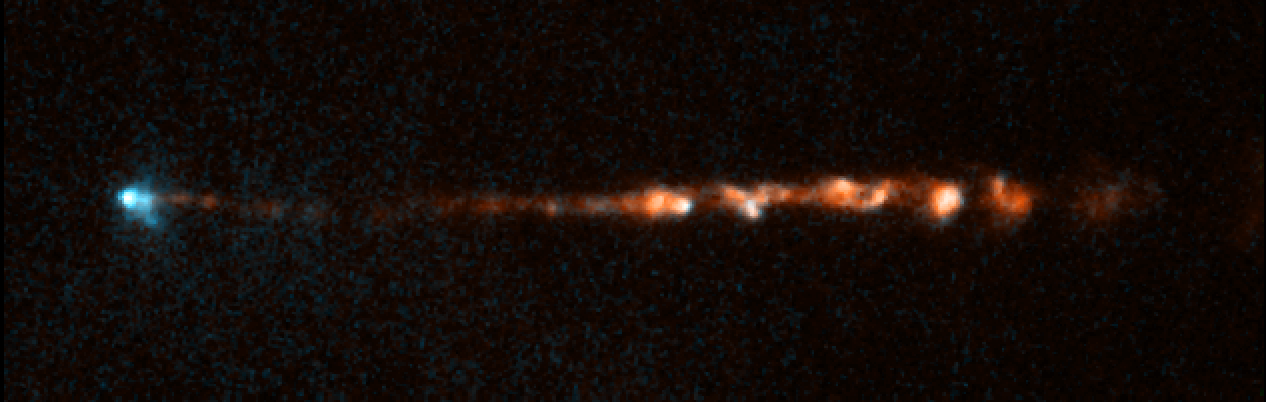

HH 34 Jet 2007

Object Name: HH 34 Jet
Object Description: Herbig-Haro Object
Instrument: HST/WFPC2
Filters: F656N (H-alpha) and F673N ([S II])

This image is a composite of separate exposures acquired by the WFPC2 instrument on HST. The color results from assigning different hues (colors) to each monochromatic (grayscale) image associated with an individual filter. In this case, the assigned colors are: Cyan: F656N (H-alpha) Orange: F673N ([S II])

Credit: NASA, ESA, and P. Hartigan (Rice University)